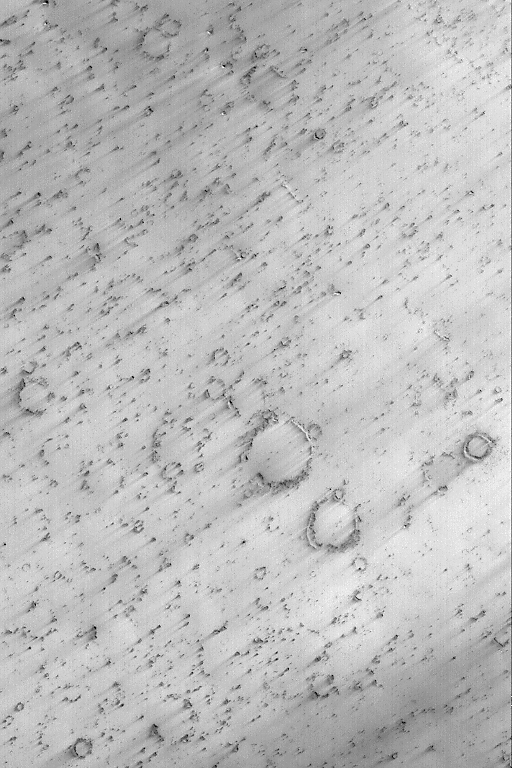

Schiaparelli’s Wind Streaks

9 March 2004
This Mars Global Surveyor (MGS) Mars Orbiter Camera (MOC) image shows craters and dark wind streaks on a plain on the floor of northeastern Schiaparelli Basin. The streaks indicate that dominant winds blow from the northeast (upper right). The image is located near 1.5°S, 339.8°W. Sunlight illuminates the scene from the lower left; the image covers an area 3 km (1.9 mi) wide.

Credit: NASA/JPL/Malin Space Science Systems